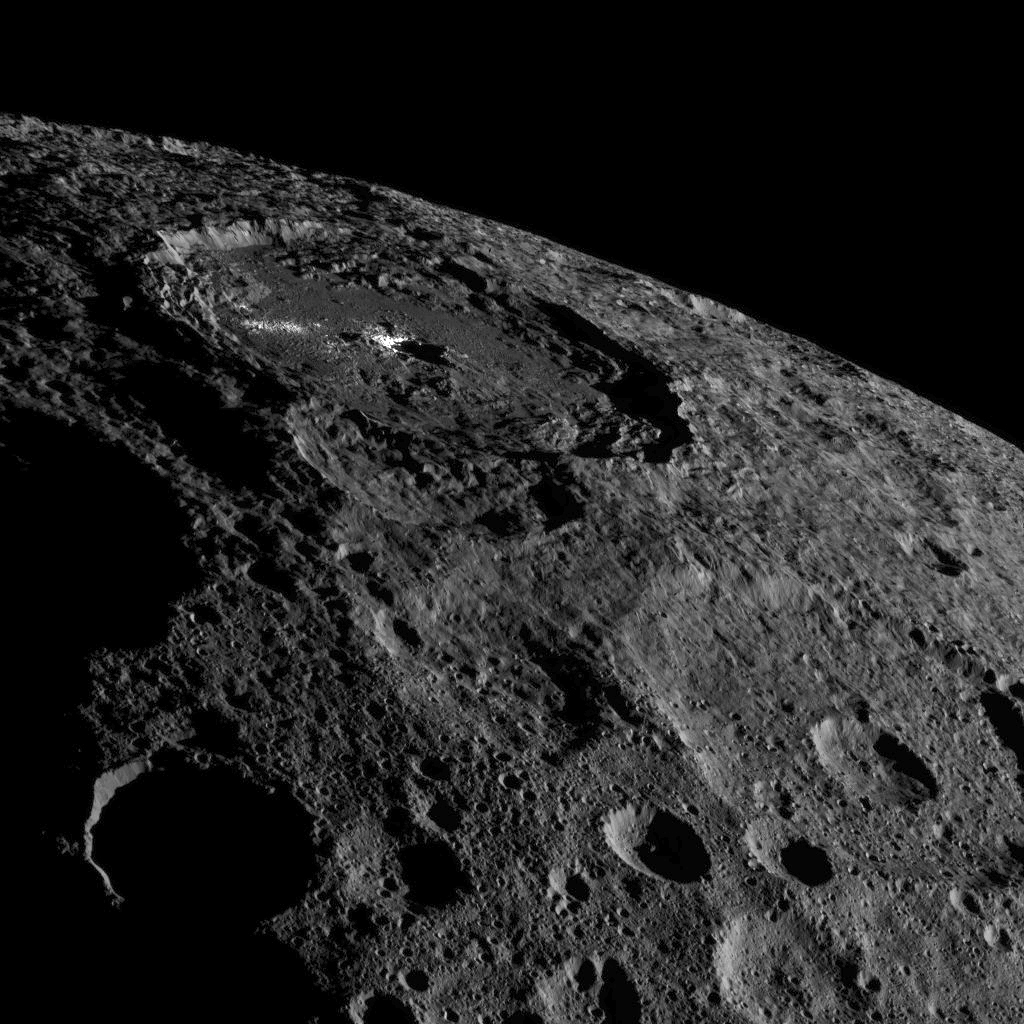

Occator on Ceres’ Limb

This image of the limb of dwarf planet Ceres shows a section of the northern hemisphere. Prominently featured is Occator Crater, home of Ceres’ intriguing brightest areas.

At 57 miles (92 kilometers) wide and 2.5 miles (4 kilometers) deep, Occator displays evidence of recent geologic activity. The latest research suggests that the bright material in this crater is comprised of salts left behind after a briny liquid emerged from below, froze and then sublimated, meaning it turned from ice into vapor.

Dawn took this image on Oct. 17 from its second extended-mission science orbit (XMO2), at a distance of about 920 miles (1,480 kilometers) above the surface. The image resolution is about 460 feet (140 meters) per pixel.

Dawn’s mission is managed by JPL for NASA’s Science Mission Directorate in Washington. Dawn is a project of the directorate’s Discovery Program, managed by NASA’s Marshall Space Flight Center in Huntsville, Alabama. UCLA is responsible for overall Dawn mission science. Orbital ATK, Inc., in Dulles, Virginia, designed and built the spacecraft. The German Aerospace Center, the Max Planck Institute for Solar System Research, the Italian Space Agency and the Italian National Astrophysical Institute are international partners on the mission team.

Credit: NASA/JPL-Caltech/UCLA/MPS/DLR/IDA